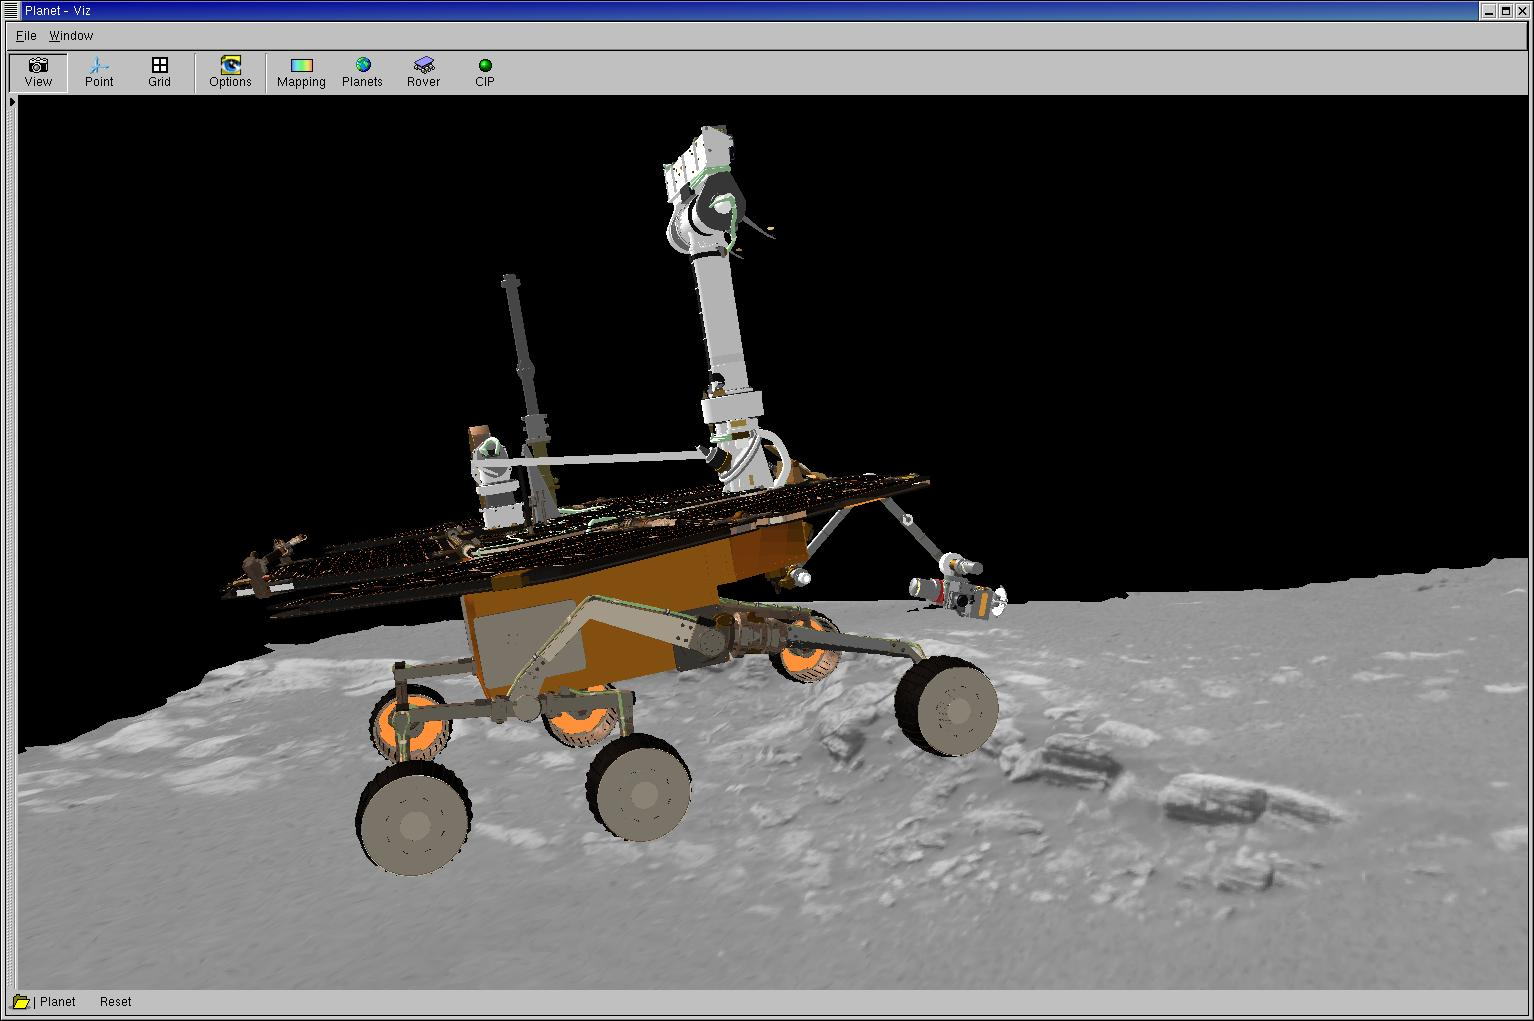

A Precious Opportunity

This three-dimensional model superimposes the Mars Exploration Rover Opportunity on one of its potential targets, a scientific treasure chest of martian rocks contained within the landing site, a crater on Meridiani Planum, Mars. The rover is placed on the rock outcrop for scale. Opportunity has not yet visited these rocks; it is currently still on its lander. Scientists plan to use the tools on the rover’s instrument deployment device, or robotic “arm,” to examine these rocks, which are about 10 centimeters (4 inches) high and approximately 8 meters (26 feet) away from the rover. The image of the terrain was acquired on Sol, or martian day, 2 of Opportunity’s journey. This model was created using data from the rover’s panoramic camera and is displayed using software developed by NASA’s Ames Research Center.

Credit: NASA/JPL/Cornell/Ames/Maas Digital LLC